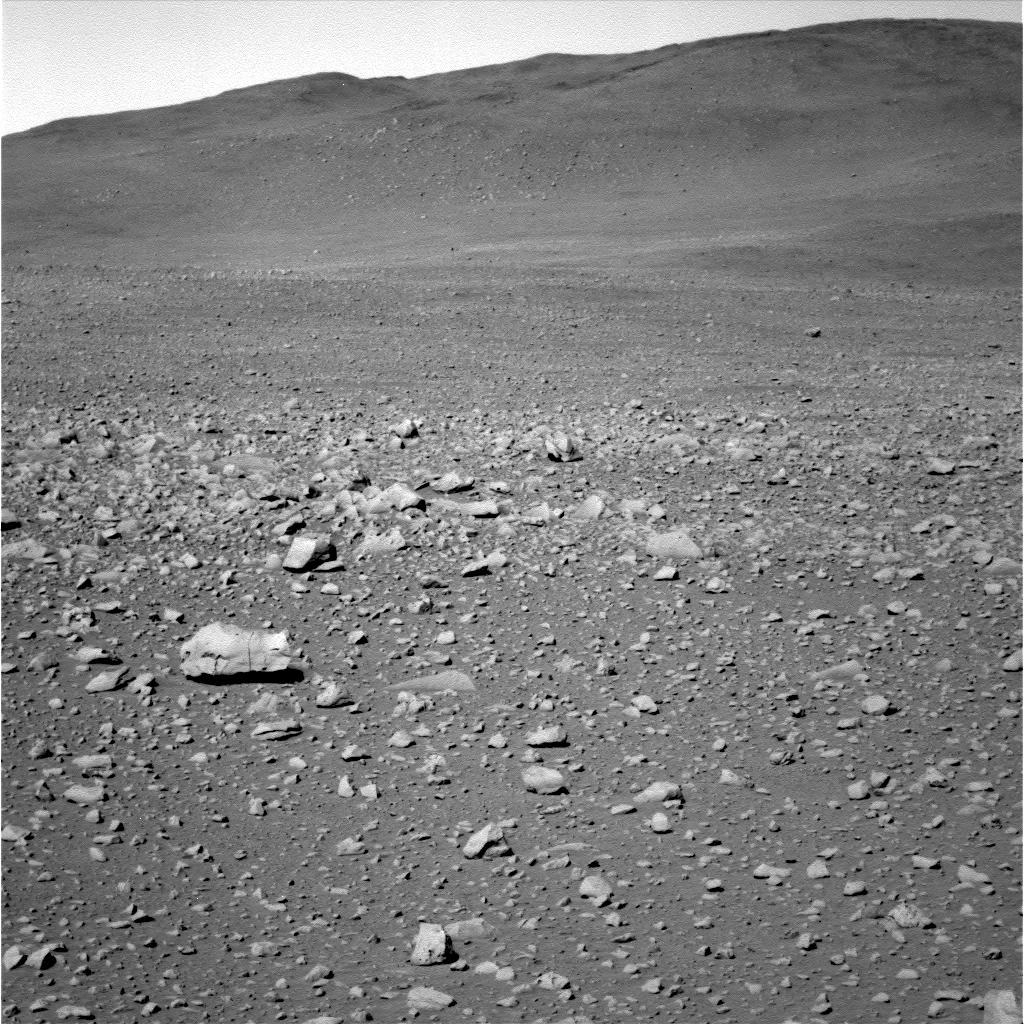

Hillside Boulders

Figure 1

This image from the panoramic camera on NASA’s Mars Exploration Rover Spirit shows a hillside portion of the “Columbia Hills.” Scientists are interested in investigating the large boulders seen scattered on the hillside, as they may reveal clues about how these hills formed. This image was taken approximately 0.4 kilometers (0.25 miles) away from the base of the hills on sol 146 (May 31, 2004).

For related images, see PIA06011 and PIA06012.

Credit: NASA/JPL/Cornell